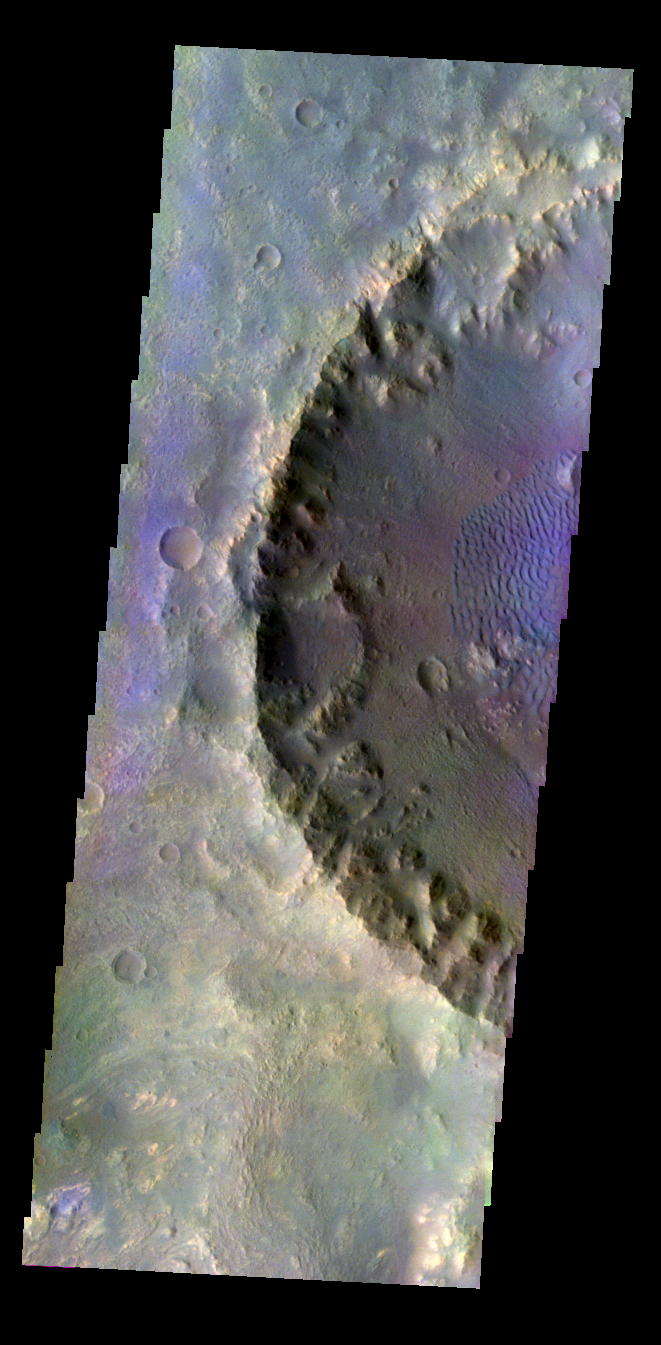

Dune-filled Crater in Color

Released 4 May 2004

This daytime visible color image was collected on October 16, 2003 during the Southern Summer season of a crater within Molesworth Crater.

This daytime visible color image was collected on September 4, 2002 during the Northern Spring season in Vastitas Borealis. The THEMIS VIS camera is capable of capturing color images of the martian surface using its five different color filters. In this mode of operation, the spatial resolution and coverage of the image must be reduced to accommodate the additional data volume produced from the use of multiple filters. To make a color image, three of the five filter images (each in grayscale) are selected. Each is contrast enhanced and then converted to a red, green, or blue intensity image. These three images are then combined to produce a full color, single image. Because the THEMIS color filters don’t span the full range of colors seen by the human eye, a color THEMIS image does not represent true color. Also, because each single-filter image is contrast enhanced before inclusion in the three-color image, the apparent color variation of the scene is exaggerated. Nevertheless, the color variation that does appear is representative of some change in color, however subtle, in the actual scene. Note that the long edges of THEMIS color images typically contain color artifacts that do not represent surface variation.

Image information: VIS instrument. Latitude -27.4, Longitude 149.6 East (210.4 West). 19 meter/pixel resolution.

Note: this THEMIS visual image has not been radiometrically nor geometrically calibrated for this preliminary release. An empirical correction has been performed to remove instrumental effects. A linear shift has been applied in the cross-track and down-track direction to approximate spacecraft and planetary motion. Fully calibrated and geometrically projected images will be released through the Planetary Data System in accordance with Project policies at a later time.

NASA’s Jet Propulsion Laboratory manages the 2001 Mars Odyssey mission for NASA’s Office of Space Science, Washington, D.C. The Thermal Emission Imaging System (THEMIS) was developed by Arizona State University, Tempe, in collaboration with Raytheon Santa Barbara Remote Sensing. The THEMIS investigation is led by Dr. Philip Christensen at Arizona State University. Lockheed Martin Astronautics, Denver, is the prime contractor for the Odyssey project, and developed and built the orbiter. Mission operations are conducted jointly from Lockheed Martin and from JPL, a division of the California Institute of Technology in Pasadena.

Credit: NASA/JPL/Arizona State University